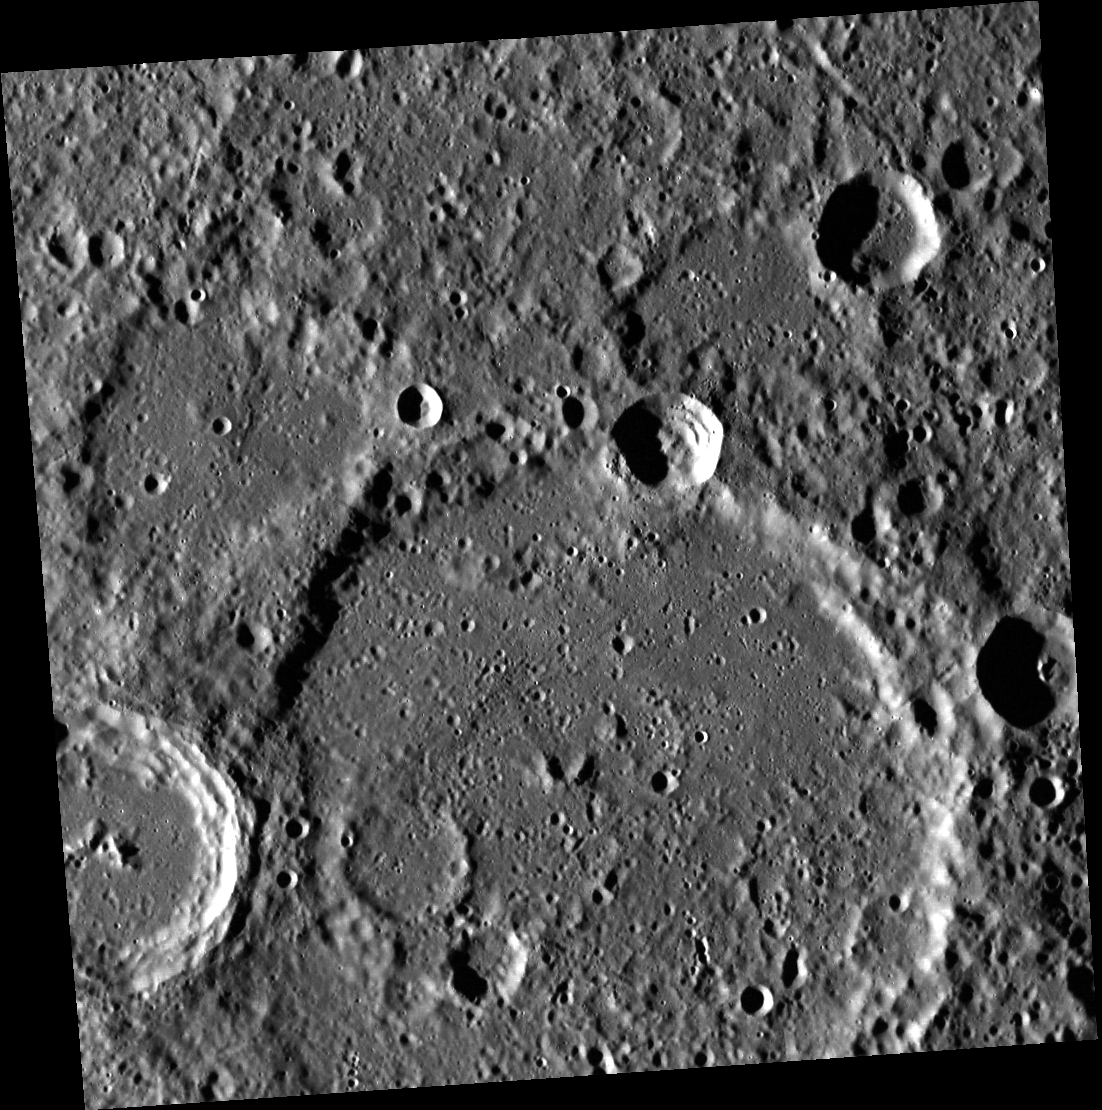

A Quiet Night Thought

The lower half of this image is dominated by the large, degraded crater Li Po. A Chinese poet of the Tang Dynasty who lived from 701 to 762, Li Po is also known as “Li Bai”. He is famous for poems about friendship, nature, and the drinking of wine. It is said that he drowned when he reached from his boat, trying to catch the Moon’s reflection in the river. Li’s poem “A Quiet Night Thought” is reproduced below.

A Quiet Night Thought
In front of my bed, there is bright moonlight.
It appears to be frost on the ground.
I lift my head and gaze at the August Moon,
I lower my head and think of my hometown.

This image was acquired as part of MDIS’s high-resolution stereo imaging campaign. Images from the stereo imaging campaign are used in combination with the surface morphology base map or the albedo base map to create high-resolution stereo views of Mercury’s surface, with an average resolution of 200 meters/pixel. Viewing the surface under the same Sun illumination conditions but from two or more viewing angles enables information about the small-scale topography of Mercury’s surface to be obtained.

Date acquired: October 29, 2011
Image Mission Elapsed Time (MET): 228371401
Image ID: 945802
Instrument: Wide Angle Camera (WAC) of the Mercury Dual Imaging System (MDIS)
WAC filter: 7 (748 nanometers)
Center Latitude: 18.1°
Center Longitude: 324.2° E
Resolution: 153 meters/pixel
Scale: Li Po crater is about 115 km (71 mi.) in diameter
Incidence Angle: 78.6°
Emission Angle: 7.3°
Phase Angle: 78.7°
North is up in this image.

The MESSENGER spacecraft is the first ever to orbit the planet Mercury, and the spacecraft’s seven scientific instruments and radio science investigation are unraveling the history and evolution of the Solar System’s innermost planet. During the first two years of orbital operations, MESSENGER acquired over 150,000 images and extensive other data sets. MESSENGER is capable of continuing orbital operations until early 2015.

For information regarding the use of images, see the MESSENGER image use policy.

Credit: NASA/Johns Hopkins University Applied Physics Laboratory/Carnegie Institution of Washington